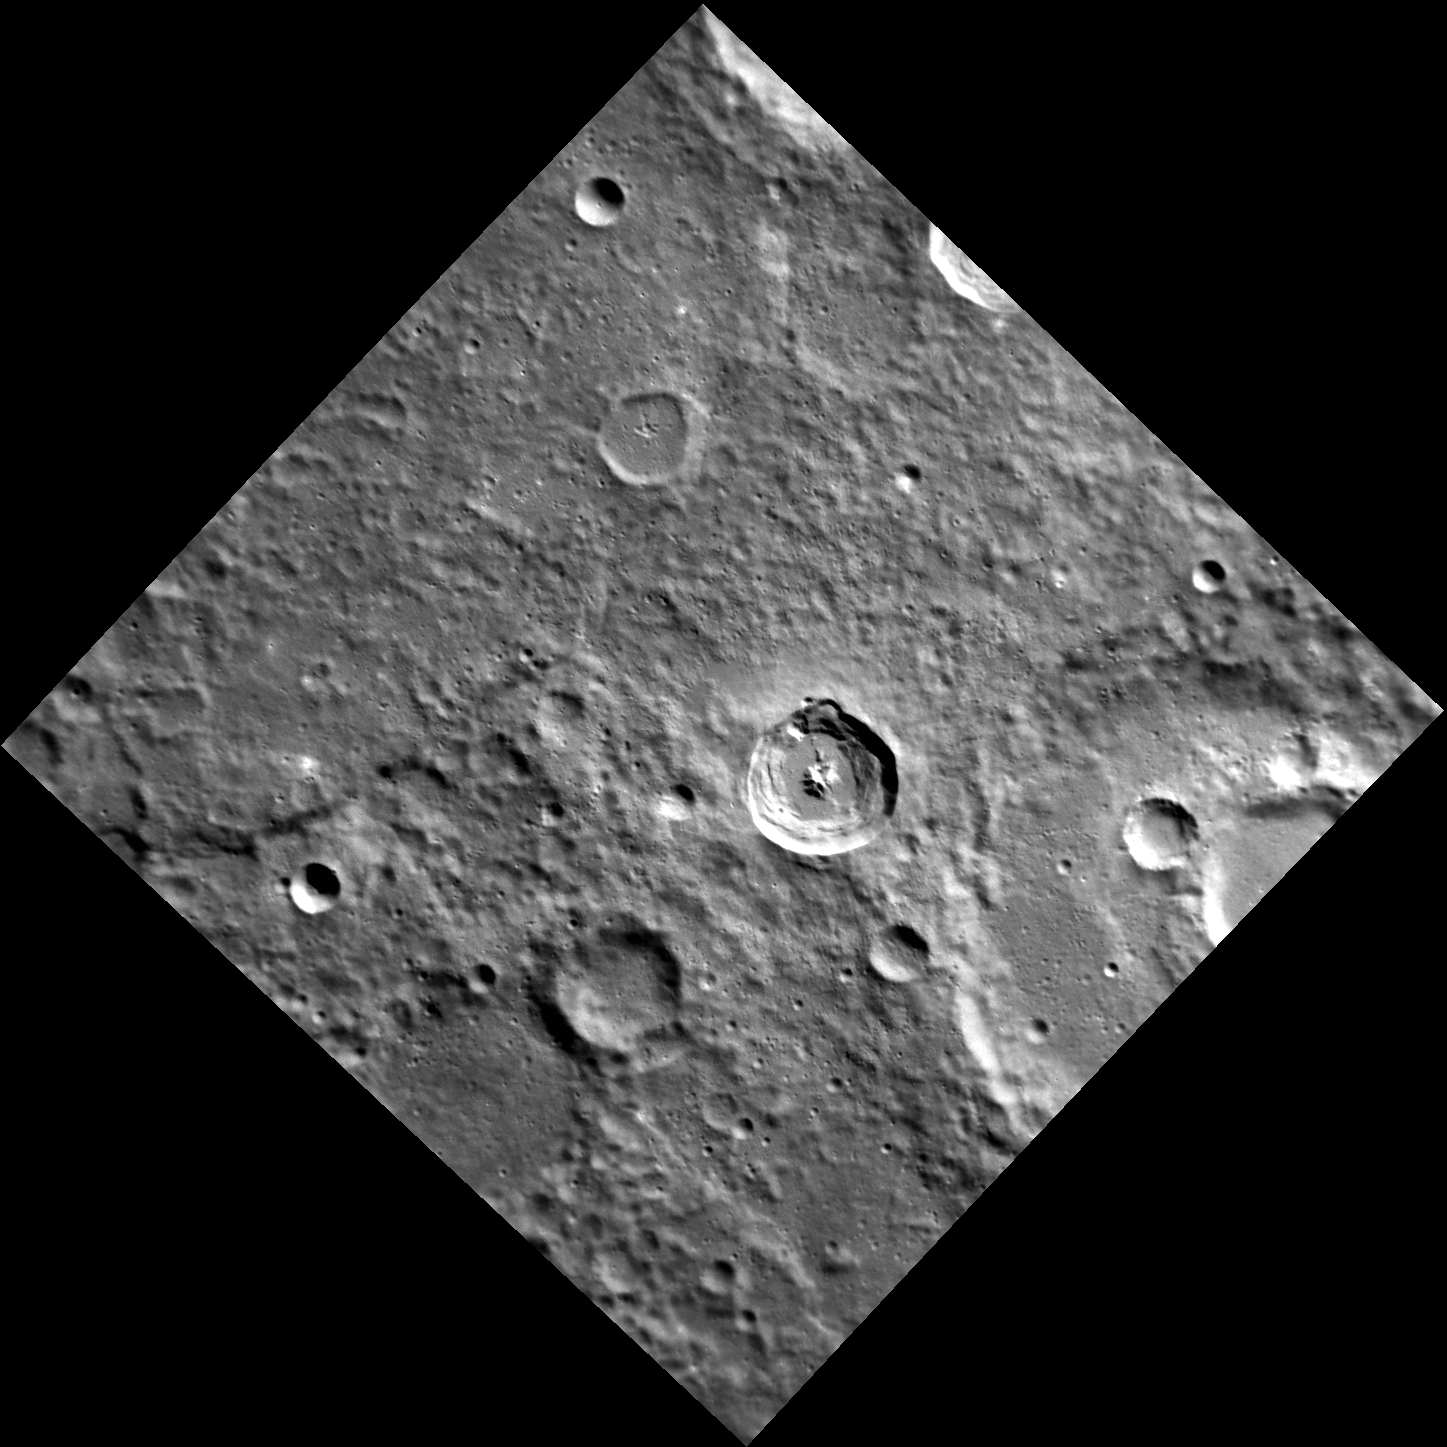

The Witch and the Skeleton Spectre

The name Kuniyoshi was recently adopted by the International Astronomical Union for the 26.5 km diameter crater near the center of today’s image. Utagawa Kuniyoshi was a Japanese painter and printmaker (1798-1861). The subjects of his artwork included landscapes, Kabuki scenes, cats, samurai heroes and the mythical and supernatural. Kuniyoshi crater is morphologically fresh, with a sharp rim, steep central peak, and impact melt ponds on the floor and near-rim ejecta. To the west of Kuniyoshi is a famous mercurian lobate scarp, Discovery Rupes

This image was acquired as part of MDIS’s high-resolution surface morphology base map. The surface morphology base map covers more than 99% of Mercury’s surface with an average resolution of 200 meters/pixel. Images acquired for the surface morphology base map typically are obtained at off-vertical Sun angles (i.e., high incidence angles) and have visible shadows so as to reveal clearly the topographic form of geologic features.

Date acquired: February 25, 2012
Image Mission Elapsed Time (MET): 238701357
Image ID: 1441474
Instrument: Narrow Angle Camera (NAC) of the Mercury Dual Imaging System (MDIS)
Center Latitude: -57.65°
Center Longitude: 321.8° E
Resolution: 173 meters/pixel
Scale: The edges of the image are about 170 km (105 mi.) long.
Incidence Angle: 65.0°
Emission Angle: 0.7°
Phase Angle: 65.2°

The MESSENGER spacecraft is the first ever to orbit the planet Mercury, and the spacecraft’s seven scientific instruments and radio science investigation are unraveling the history and evolution of the Solar System’s innermost planet. MESSENGER acquired over 150,000 images and extensive other data sets. MESSENGER is capable of continuing orbital operations until early 2015.

For information regarding the use of images, see the MESSENGER image use policy.

Credit: NASA/Johns Hopkins University Applied Physics Laboratory/Carnegie Institution of Washington